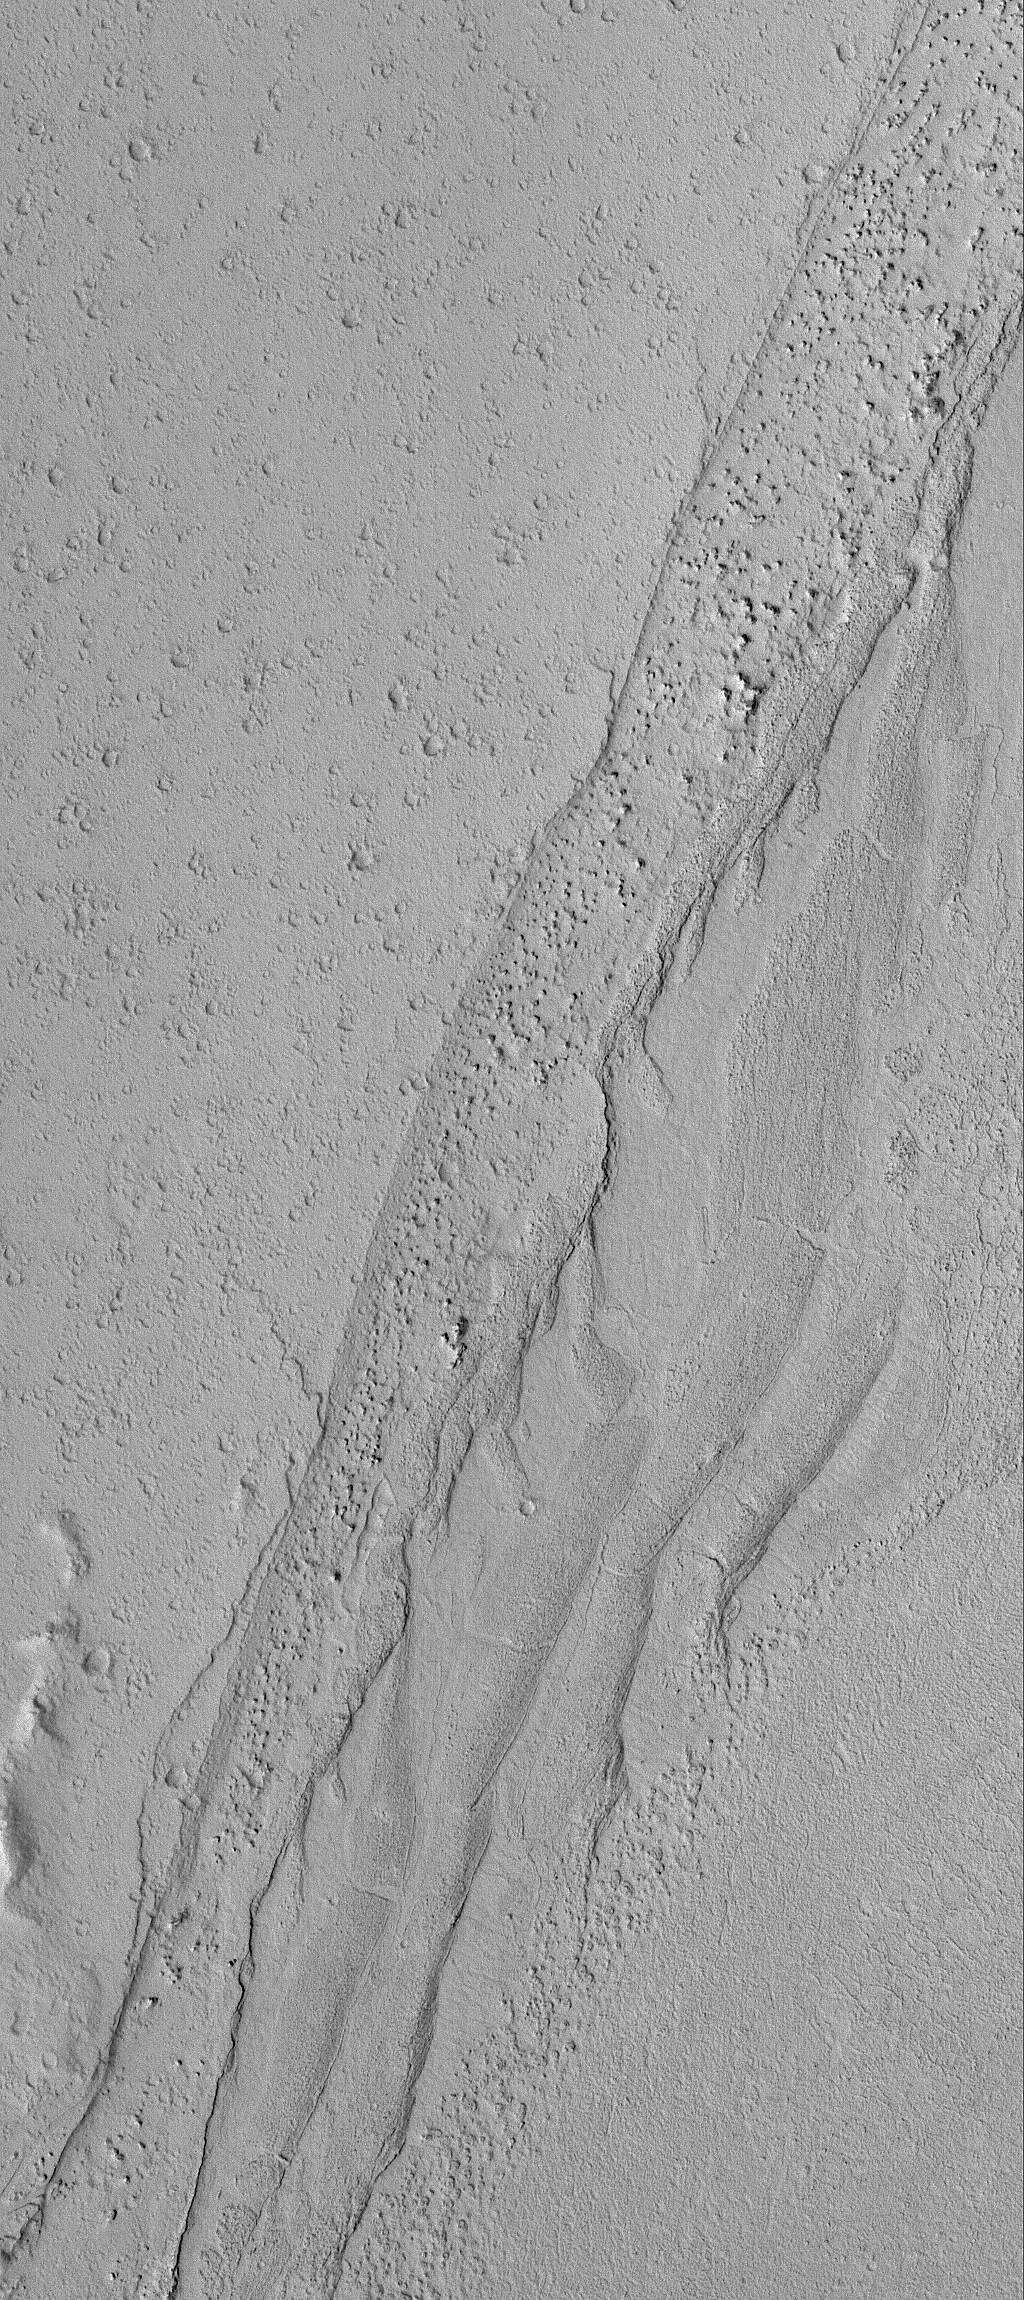

Transitions

26 May 2006
This Mars Global Surveyor (MGS) Mars Orbiter Camera (MOC) image shows a variety of textures observed on a dust-covered plain in the Marte Valles region of Mars. Textural variations across the scene include: areas that are littered with small impact craters, a channel-like feature that is dominated by mounds of a variety of sizes, small ripples and/or ridges, and relatively smooth, unremarkable terrain. The contact between the cratered plain and the area dominated by mounds marks one of the banks along the edge of one of the shallow valleys of the Marte Valles system.

Location near: 17.7°N, 175.0°W
Image width: ~3 km (~1.9 mi)
Illumination from: lower left
Season: Northern Spring

Credit: NASA/JPL/Malin Space Science Systems